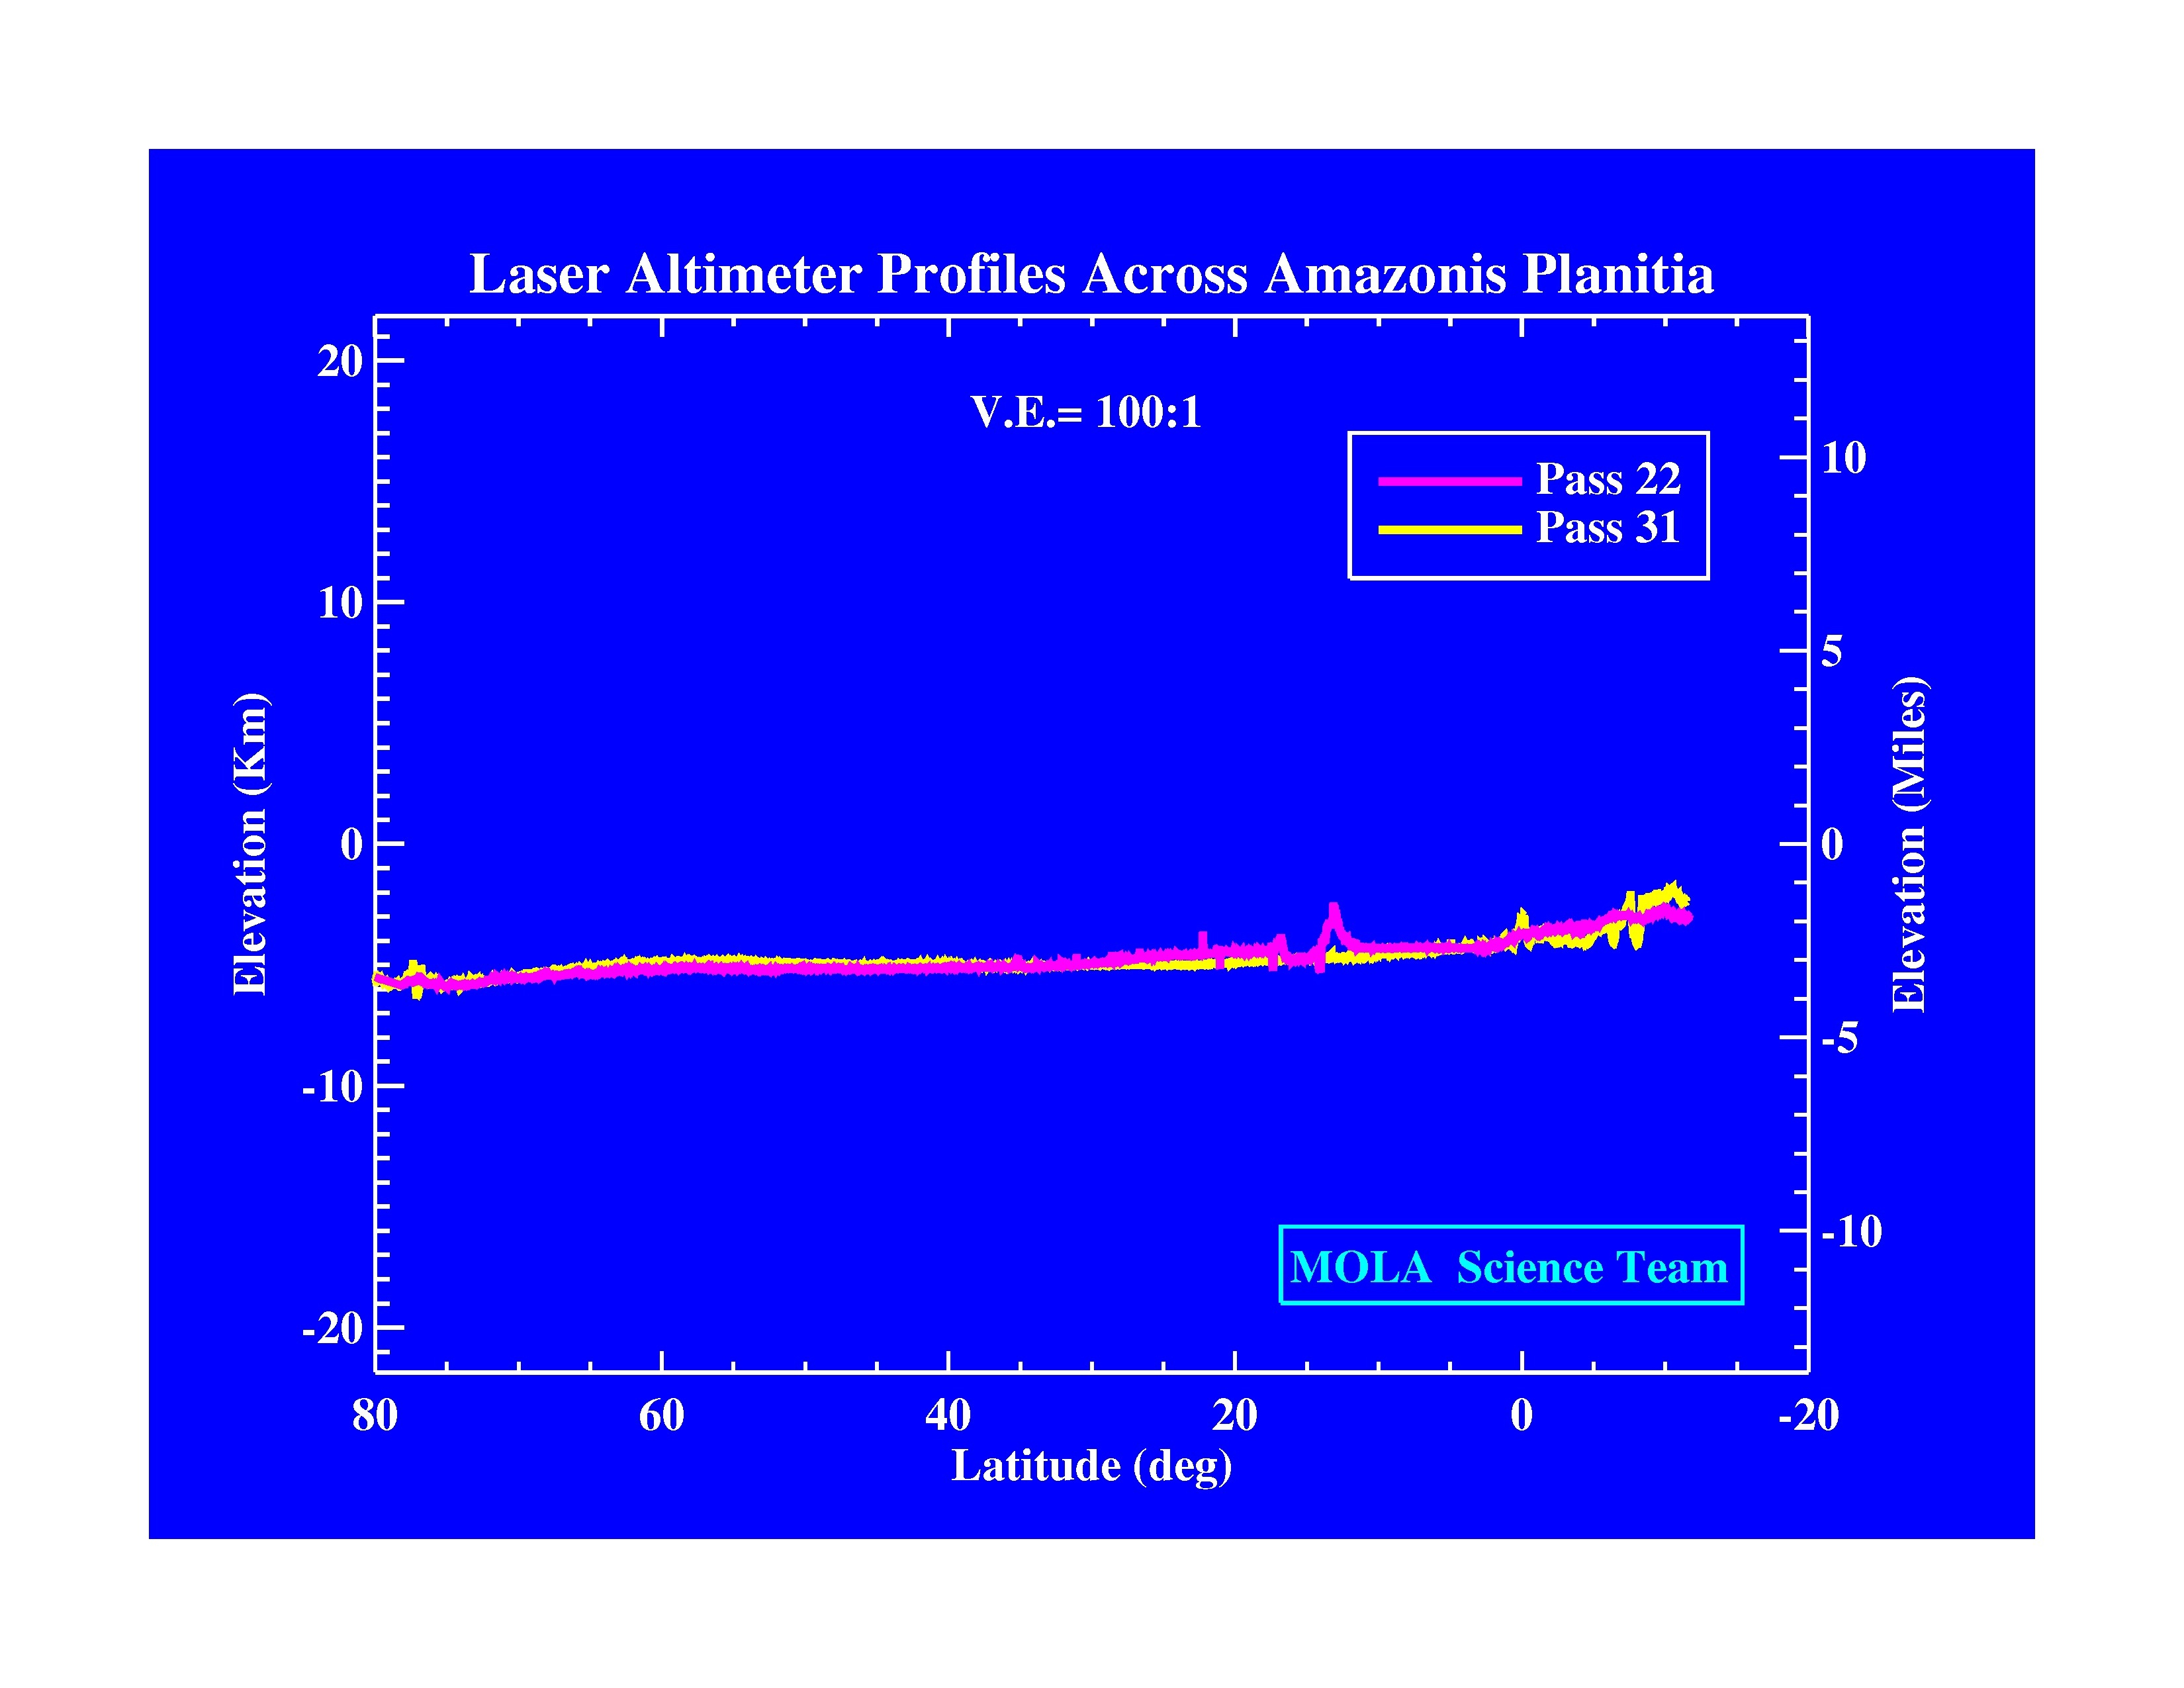

Laser Altimeter Profiles Across Amazonis Planitia

The Jet Propulsion Laboratory’s Mars Surveyor Operations Project operates the Mars Global Surveyor spacecraft with its industrial partner, Lockheed Martin Astronautics, from facilities in Pasadena, CA and Denver, CO.

Credit: NASA/JPL/GSFC